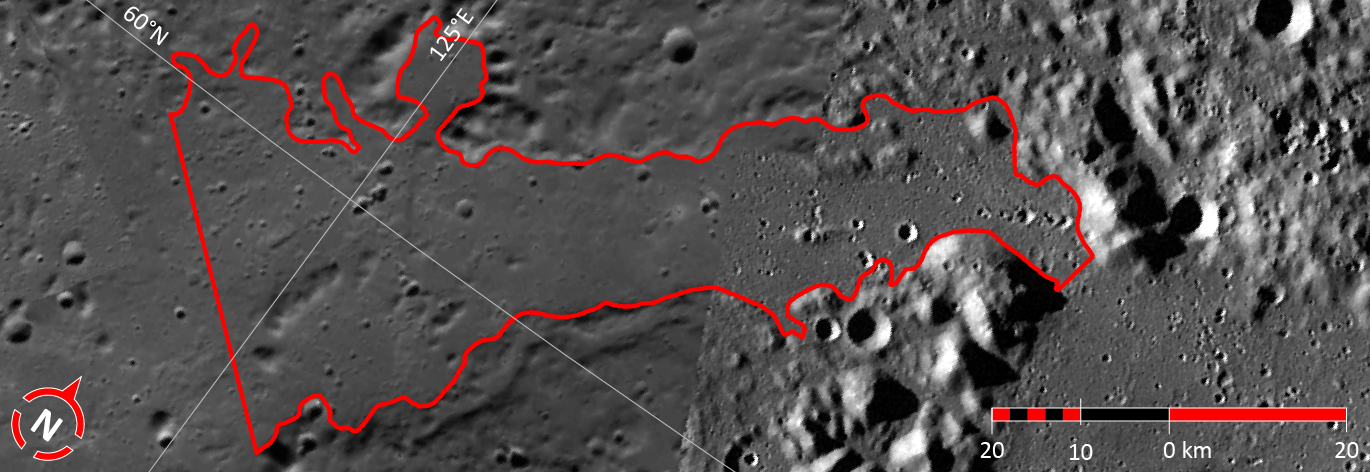

In Focus: Paestum Vallis

This image shows the fourth of five broad channels on Mercury for which names were recently approved (see Paestum Vallis). The valleys are named according to the theme of “abandoned cities (and towns and settlements) of antiquity” that was developed especially for these landforms.

The vallis shown in this figure is named for Paestum, a major Greco-Roman city in the Campania region of Italy. The city may have been founded in the 7th century BCE, but became a Roman city in 273 BCE. Paestum is renowned for its remaining Doric temples and a number of painted tombs, which date from the 5th century BCE. This image is a portion of the MDIS global mosaic basemap MDIS global mosaic basemap that was acquired during MESSENGER’s first year in orbit.

Date Created: March 26, 2013
Instrument: Wide Angle Camera (WAC) of the Mercury Dual Imaging System (MDIS)
Feature Latitude Range: 59.1° N to 61.0° N
Feature Longitude Range: 124.0° E to 128.5° E
Feature Diameter: 96 km
Projection: Azimuthal equidistant

The MESSENGER spacecraft is the first ever to orbit the planet Mercury, and the spacecraft’s seven scientific instruments and radio science investigation are unraveling the history and evolution of the Solar System’s innermost planet. MESSENGER acquired over 150,000 images and extensive other data sets. MESSENGER is capable of continuing orbital operations until early 2015.

For information regarding the use of images, see the MESSENGER image use policy.

Credit: NASA/Johns Hopkins University Applied Physics Laboratory/Carnegie Institution of Washington